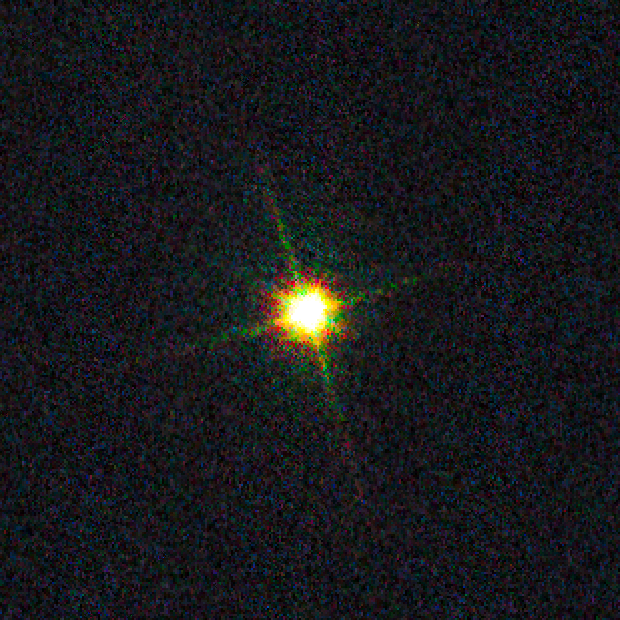

Supernova in M82

Object Name: SN 2014J
Object Description: Supernova
Instrument: HST/WFC3/UVIS
Filters: F438W (B), F555W (V), and F814W (I)
Exposure Time: 1.5 seconds

Blue: F438W (B) Green: F555W (V) Red: F814W (I)

Credit: NASA, ESA, and A. Goobar (Stockholm University)